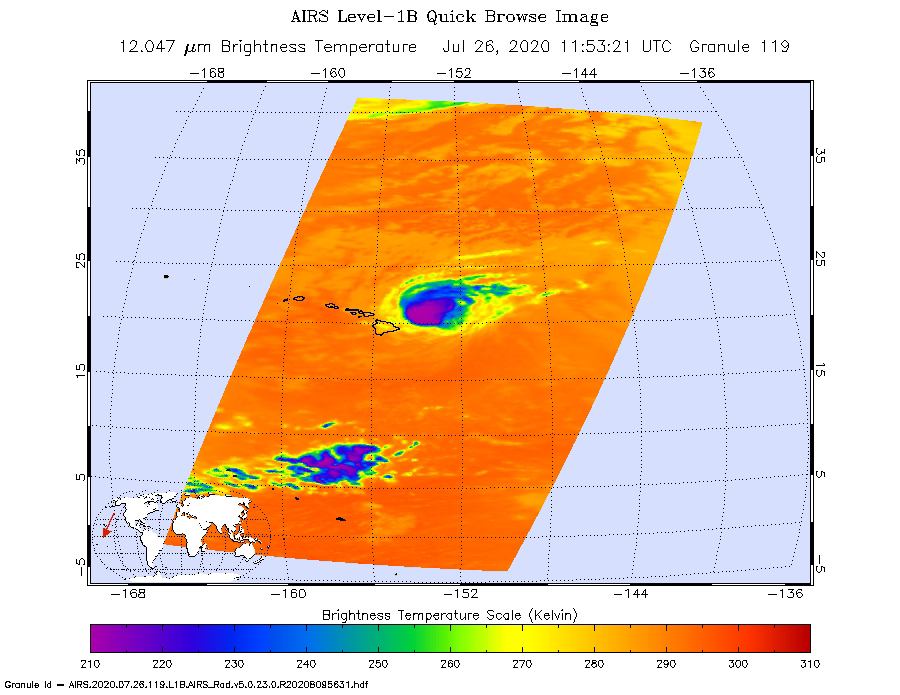

AIRS Captures Hurricane Douglas

NASA’s Atmospheric Infrared Sounder (AIRS) was monitoring Hurricane Douglas as it took aim at the Hawaiian Islands on July 26. Perched on NASA’s Aqua satellite, AIRS is an instrument that studies Earth’s weather and climate.

As of 11 a.m. local time, Douglas was sweeping toward Hawaii with the potential to directly hit portions of the islands, from Maui to Kauai, in the late afternoon or evening. The purple areas in the AIRS image — taken at 1:53 a.m. local time on July 26 — indicate very cold clouds high in the atmosphere generally linked to heavy rainfall. Warmer clouds closer to Earth’s surface show up as green and blue, and orange areas indicate cloud-free parts of the sky.

The Category 1 hurricane was packing maximum sustained winds of 85 mph (140 kph) on the morning of July 26. Douglas’ storm surge is forecast to push water levels as high as 3 feet (0.9 meters) above normal tides. The storm could dump as much as 15 inches (38 centimeters) of rain onto isolated parts of the Hawaiian Islands.

AIRS, in conjunction with the Advanced Microwave Sounding Unit (AMSU), senses emitted infrared and microwave radiation from Earth to provide a three-dimensional look at Earth’s weather and climate. Working in tandem, the two instruments make simultaneous observations down to Earth’s surface. With more than 2,000 channels sensing different regions of the atmosphere, the system creates a global, three-dimensional map of atmospheric temperature and humidity, cloud amounts and heights, greenhouse gas concentrations and many other atmospheric phenomena. Launched into Earth orbit in 2002, the AIRS and AMSU instruments fly aboard NASA’s Aqua spacecraft and are managed by NASA’s Jet Propulsion Laboratory in Southern California, under contract to NASA. JPL is a division of Caltech.

Credit: NASA/JPL-Caltech